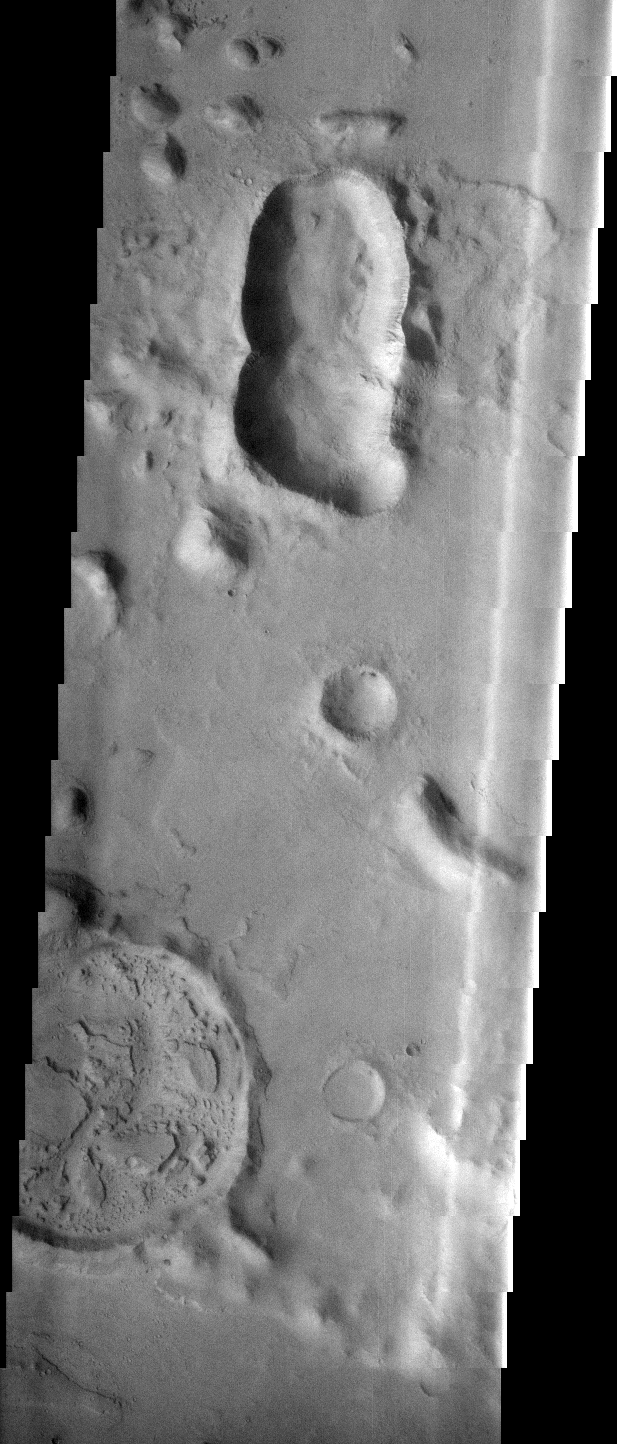

Crater Variety

This image contains several different impact craters. The elongate depression near the top of the image is formed when more than one impactor hits at the same time (a double whammy). The large crater at the bottom formed in a single impact, but was subsequently filled with material that is now being removed.

Image information: VIS instrument. Latitude 13.5N, Longitude 167.2E. 36 meter/pixel resolution.

Please see the THEMIS Data Citation Note for details on crediting THEMIS images.

Note: this THEMIS visual image has not been radiometrically nor geometrically calibrated for this preliminary release. An empirical correction has been performed to remove instrumental effects. A linear shift has been applied in the cross-track and down-track direction to approximate spacecraft and planetary motion. Fully calibrated and geometrically projected images will be released through the Planetary Data System in accordance with Project policies at a later time.

NASA’s Jet Propulsion Laboratory manages the 2001 Mars Odyssey mission for NASA’s Office of Space Science, Washington, D.C. The Thermal Emission Imaging System (THEMIS) was developed by Arizona State University, Tempe, in collaboration with Raytheon Santa Barbara Remote Sensing. The THEMIS investigation is led by Dr. Philip Christensen at Arizona State University. Lockheed Martin Astronautics, Denver, is the prime contractor for the Odyssey project, and developed and built the orbiter. Mission operations are conducted jointly from Lockheed Martin and from JPL, a division of the California Institute of Technology in Pasadena.

Credit: NASA/JPL/ASU